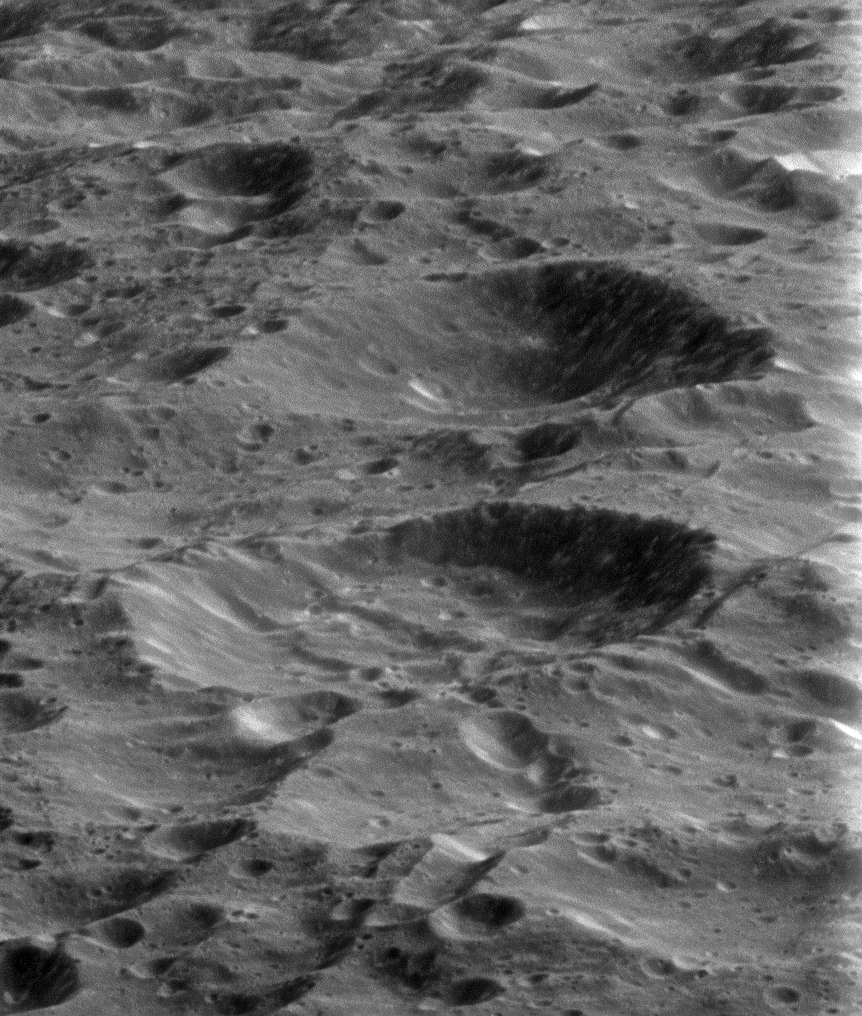

Goodbye to Rhea

On its fourth and final targeted flyby of Rhea, the Cassini spacecraft provided this stunning view of the ancient and heavily cratered surface. Billions of years of impacts have sculpted Rhea’s surface into the form we see today.

With a diameter of 949 miles (1,528 kilometers) Rhea is Saturn’s second-largest moon.

This view is centered on terrain at 33 degrees north latitude, 358 degrees west longitude. The image was taken in visible light with the Cassini spacecraft narrow-angle camera on March 9, 2013.

The view was acquired at a distance of approximately 2,280 miles (3,670 kilometers) from Rhea and at a Sun-Rhea-spacecraft, or phase, angle of 92 degrees. Image scale is 72 feet (22 meters) per pixel.

The Cassini-Huygens mission is a cooperative project of NASA, the European Space Agency and the Italian Space Agency. The Jet Propulsion Laboratory, a division of the California Institute of Technology in Pasadena, manages the mission for NASA’s Science Mission Directorate, Washington, D.C. The Cassini orbiter and its two onboard cameras were designed, developed and assembled at JPL. The imaging operations center is based at the Space Science Institute in Boulder, Colo.

Credit: NASA/JPL-Caltech/Space Science Institute